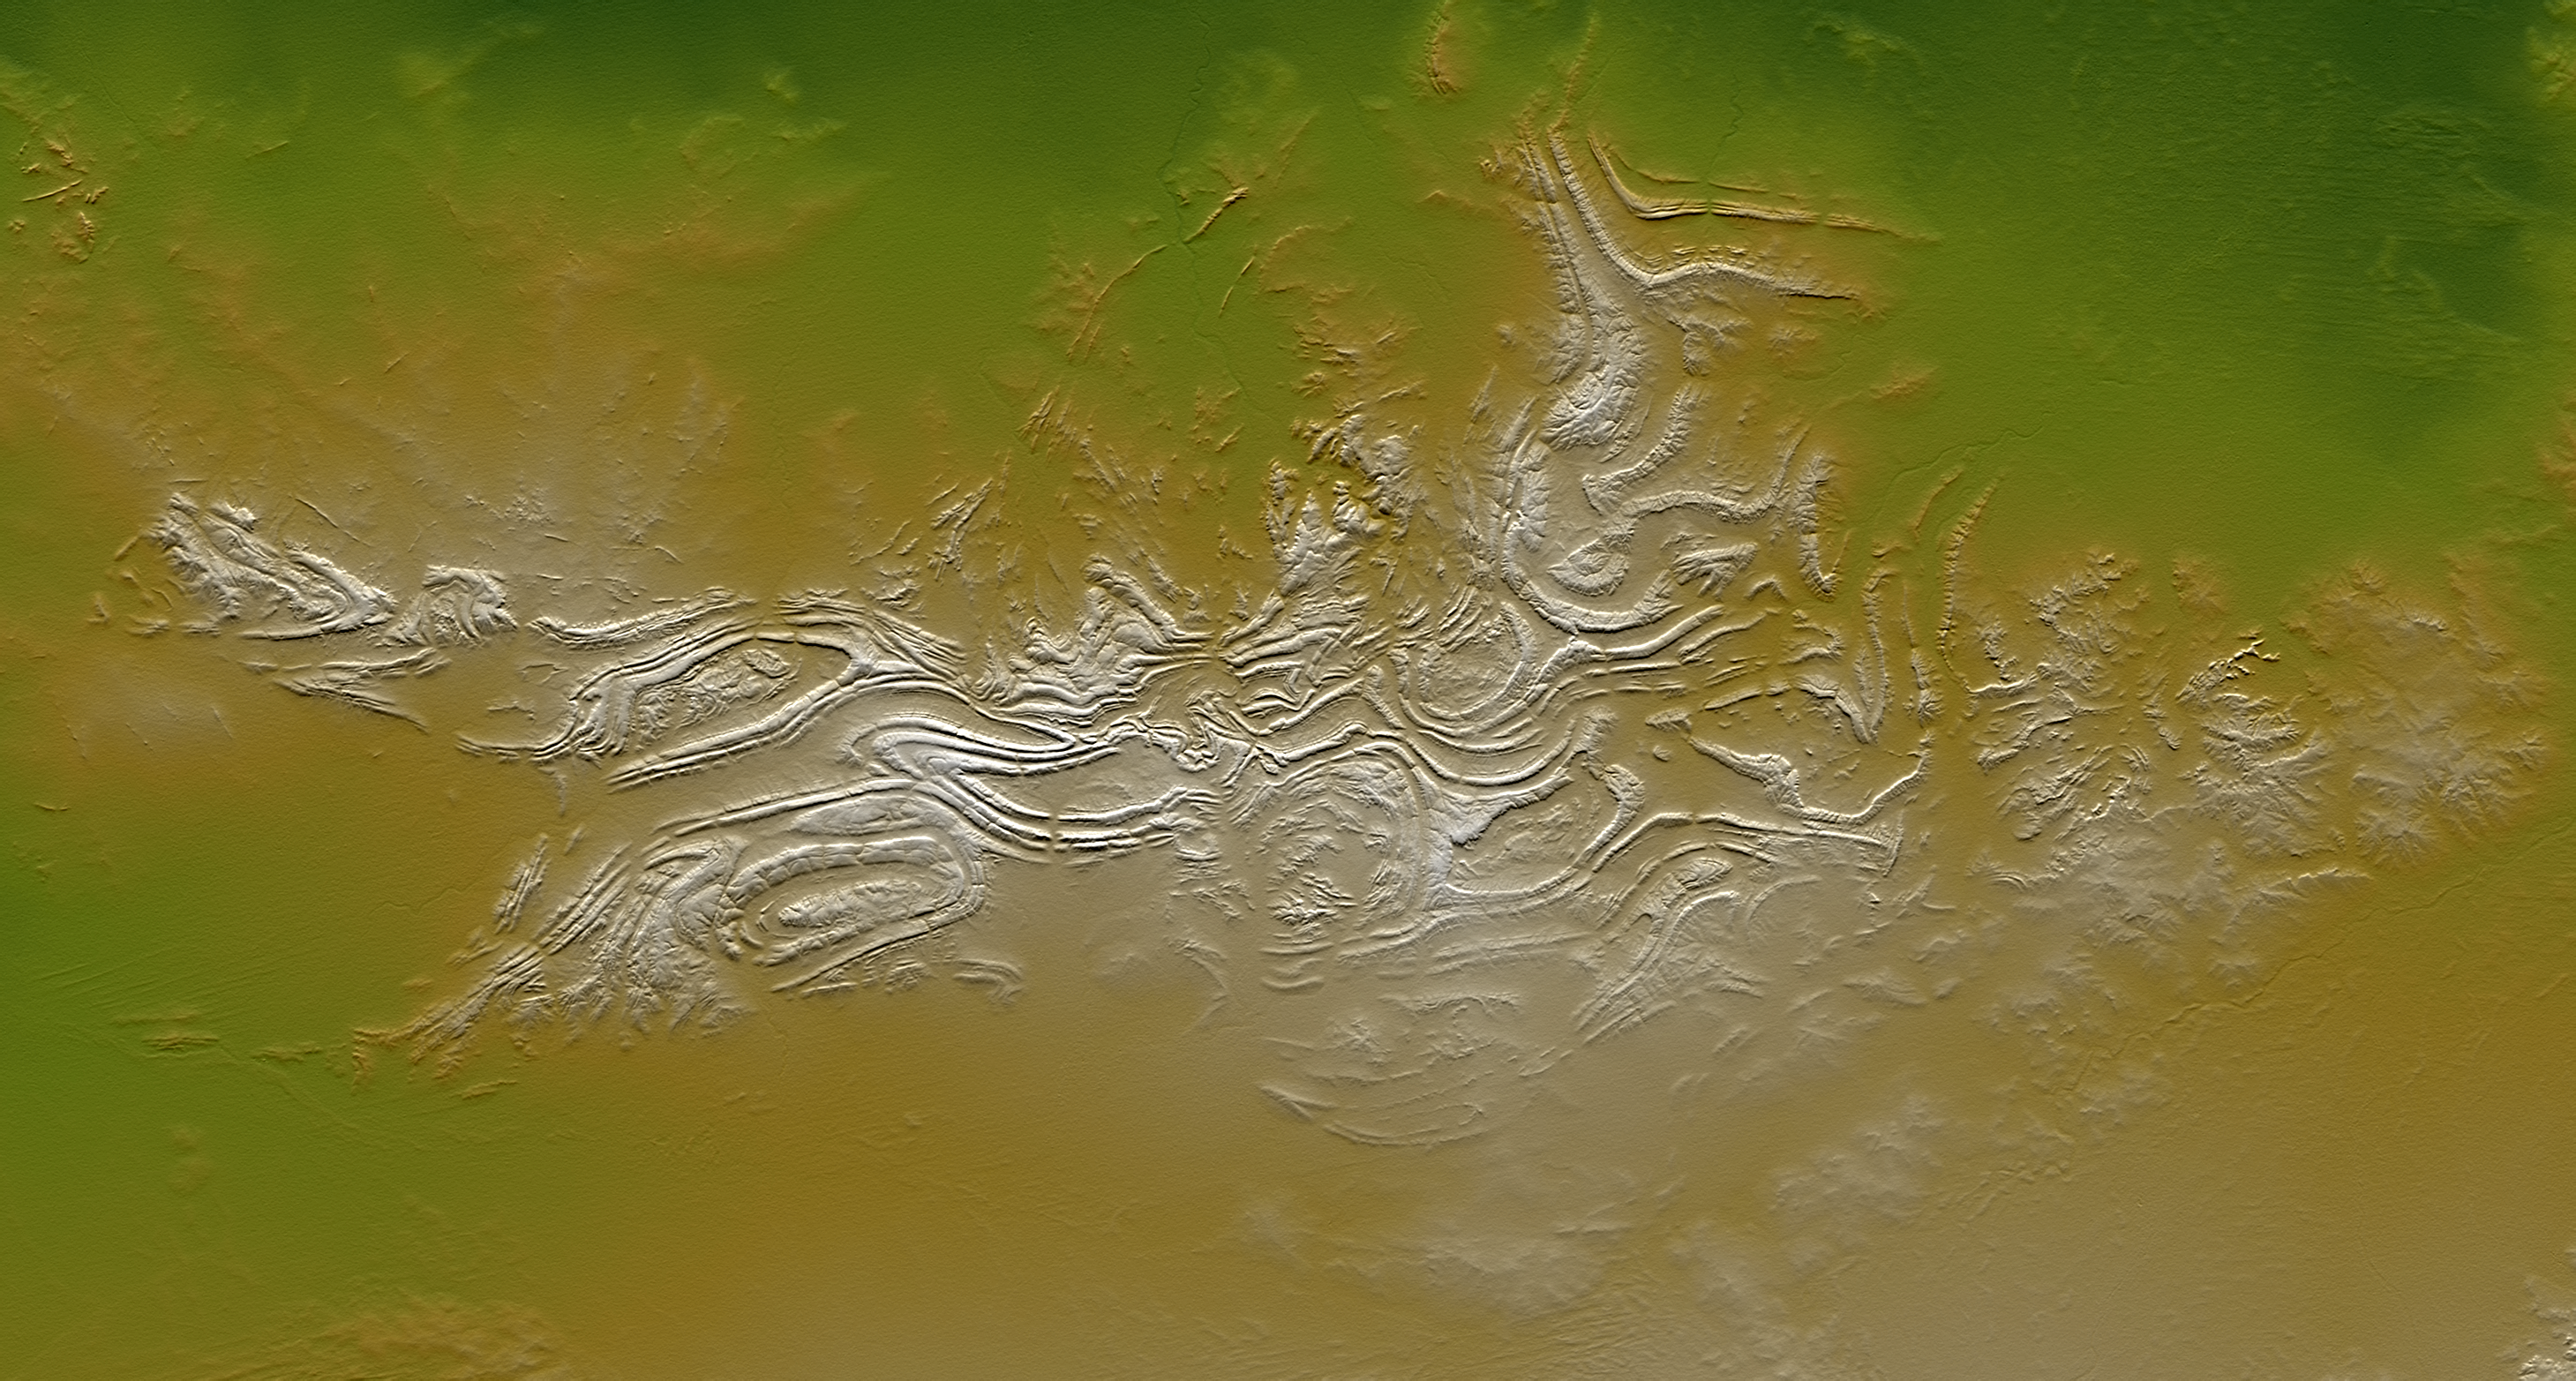

Davenport Ranges, Northern Territory, Australia, SRTM Shaded Relief and Colored Height

The Davenport Ranges of central Australia have been inferred to be among the oldest persisting landforms on Earth, founded on the belief that the interior of Australia has been tectonically stable for at least 700 million years. New rock age dating techniques indicate that substantial erosion has probably occurred over that time period and that the landforms are not nearly that old, but landscape evolution certainly occurs much slower here (at least now) than is typical across Earth’s surface.

Regardless of their antiquity, the Davenport Ranges exhibit a striking landform pattern as shown in this display of elevation data from the Shuttle Radar Topography Mission (SRTM). Quartzites and other erosion resistant strata form ridges within anticlinal (arched up) and synclinal (arched down) ovals and zigzags. These structures, if not the landforms, likely date back at least hundreds of millions of years, to a time when tectonic forces were active. Maximum local relief is only about 60 meters (about 200 feet), which is enough to contrast greatly with the extremely low relief surrounding terrain.

Two visualization methods were combined to produce this image: shading and color coding of topographic height. The shade image was derived by computing topographic slope in the northeast-southwest (image top to bottom) direction, so that northeast slopes appear bright and southwest slopes appear dark. Color coding is directly related to topographic height, with green at the lower elevations, rising through yellow and tan, to white at the highest elevations.

Elevation data used in this image were acquired by the Shuttle Radar Topography Mission aboard the Space Shuttle Endeavour, launched on Feb. 11, 2000. SRTM used the same radar instrument that comprised the Spaceborne Imaging Radar-C/X-Band Synthetic Aperture Radar (SIR-C/X-SAR) that flew twice on the Space Shuttle Endeavour in 1994. SRTM was designed to collect 3-D measurements of the Earth’s surface. To collect the 3-D data, engineers added a 60-meter (approximately 200-foot) mast, installed additional C-band and X-band antennas, and improved tracking and navigation devices. The mission is a cooperative project between NASA, the National Geospatial-Intelligence Agency (NGA) of the U.S. Department of Defense and the German and Italian space agencies. It is managed by NASA’s Jet Propulsion Laboratory, Pasadena, Calif., for NASA’s Earth Science Enterprise, Washington, D.C.

Size: 270 kilometers (168 miles) by 145 kilometers (90 miles)
Location: 20.9 degrees South latitude, 134.9 degrees East longitude
Orientation: Northeast toward the top
Image Data: Shaded and colored SRTM elevation model
Date Acquired: February 2000

Credit: NASA/JPL/NGA